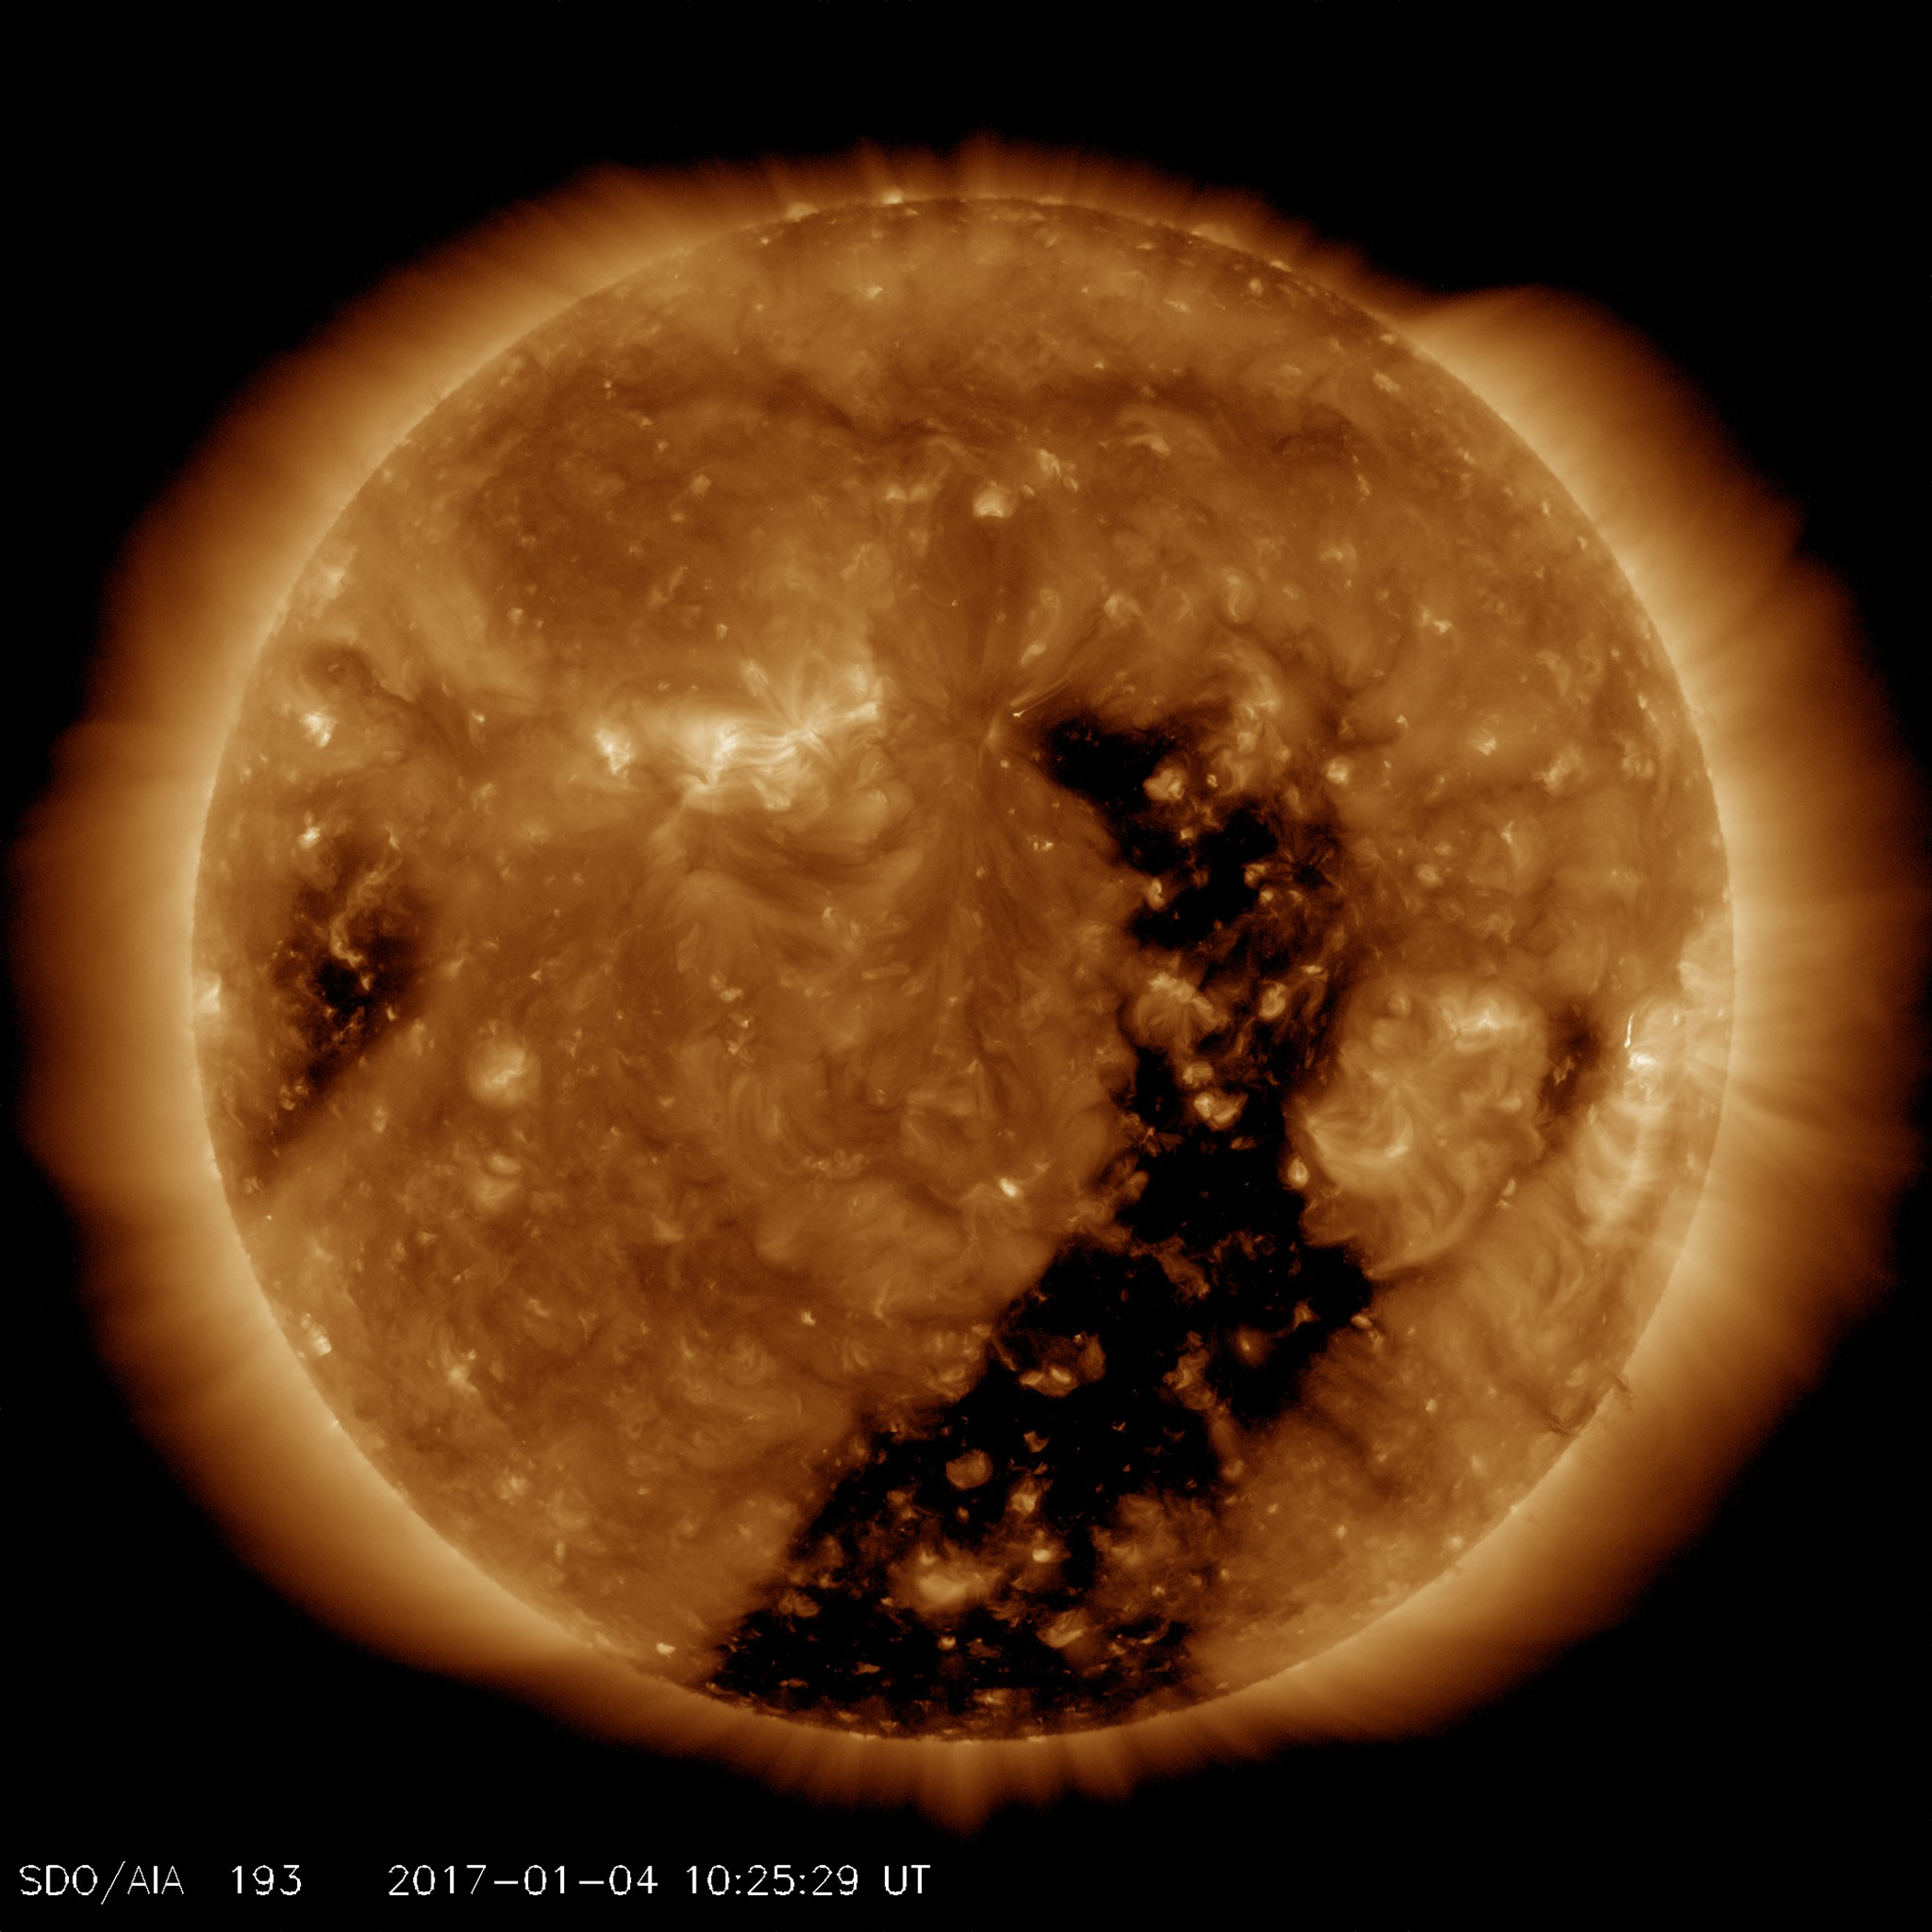

Lengthy Coronal Hole

An elongated coronal hole rotated across the face of the sun this past week so that it is now streaming solar wind towards Earth (Jan. 2-5, 2017). Coronal holes are areas of open magnetic field from which solar wind particles stream into space. In this wavelength of extreme ultraviolet light it appears as a dark area near the center and lower portion of the sun. The particle stream will likely generate aurora here on Earth. Check spaceweather.com for updates on auroral activity.

Movies
PIA14093_Long_Cor_Hole193_big.mp4
PIA14093_Long_Cor_Hole193_sm.mp4

SDO is managed by NASA’s Goddard Space Flight Center, Greenbelt, Maryland, for NASA’s Science Mission Directorate, Washington. Its Atmosphere Imaging Assembly was built by the Lockheed Martin Solar Astrophysics Laboratory (LMSAL), Palo Alto, California.

Credit: NASA/GSFC/Solar Dynamics Observatory